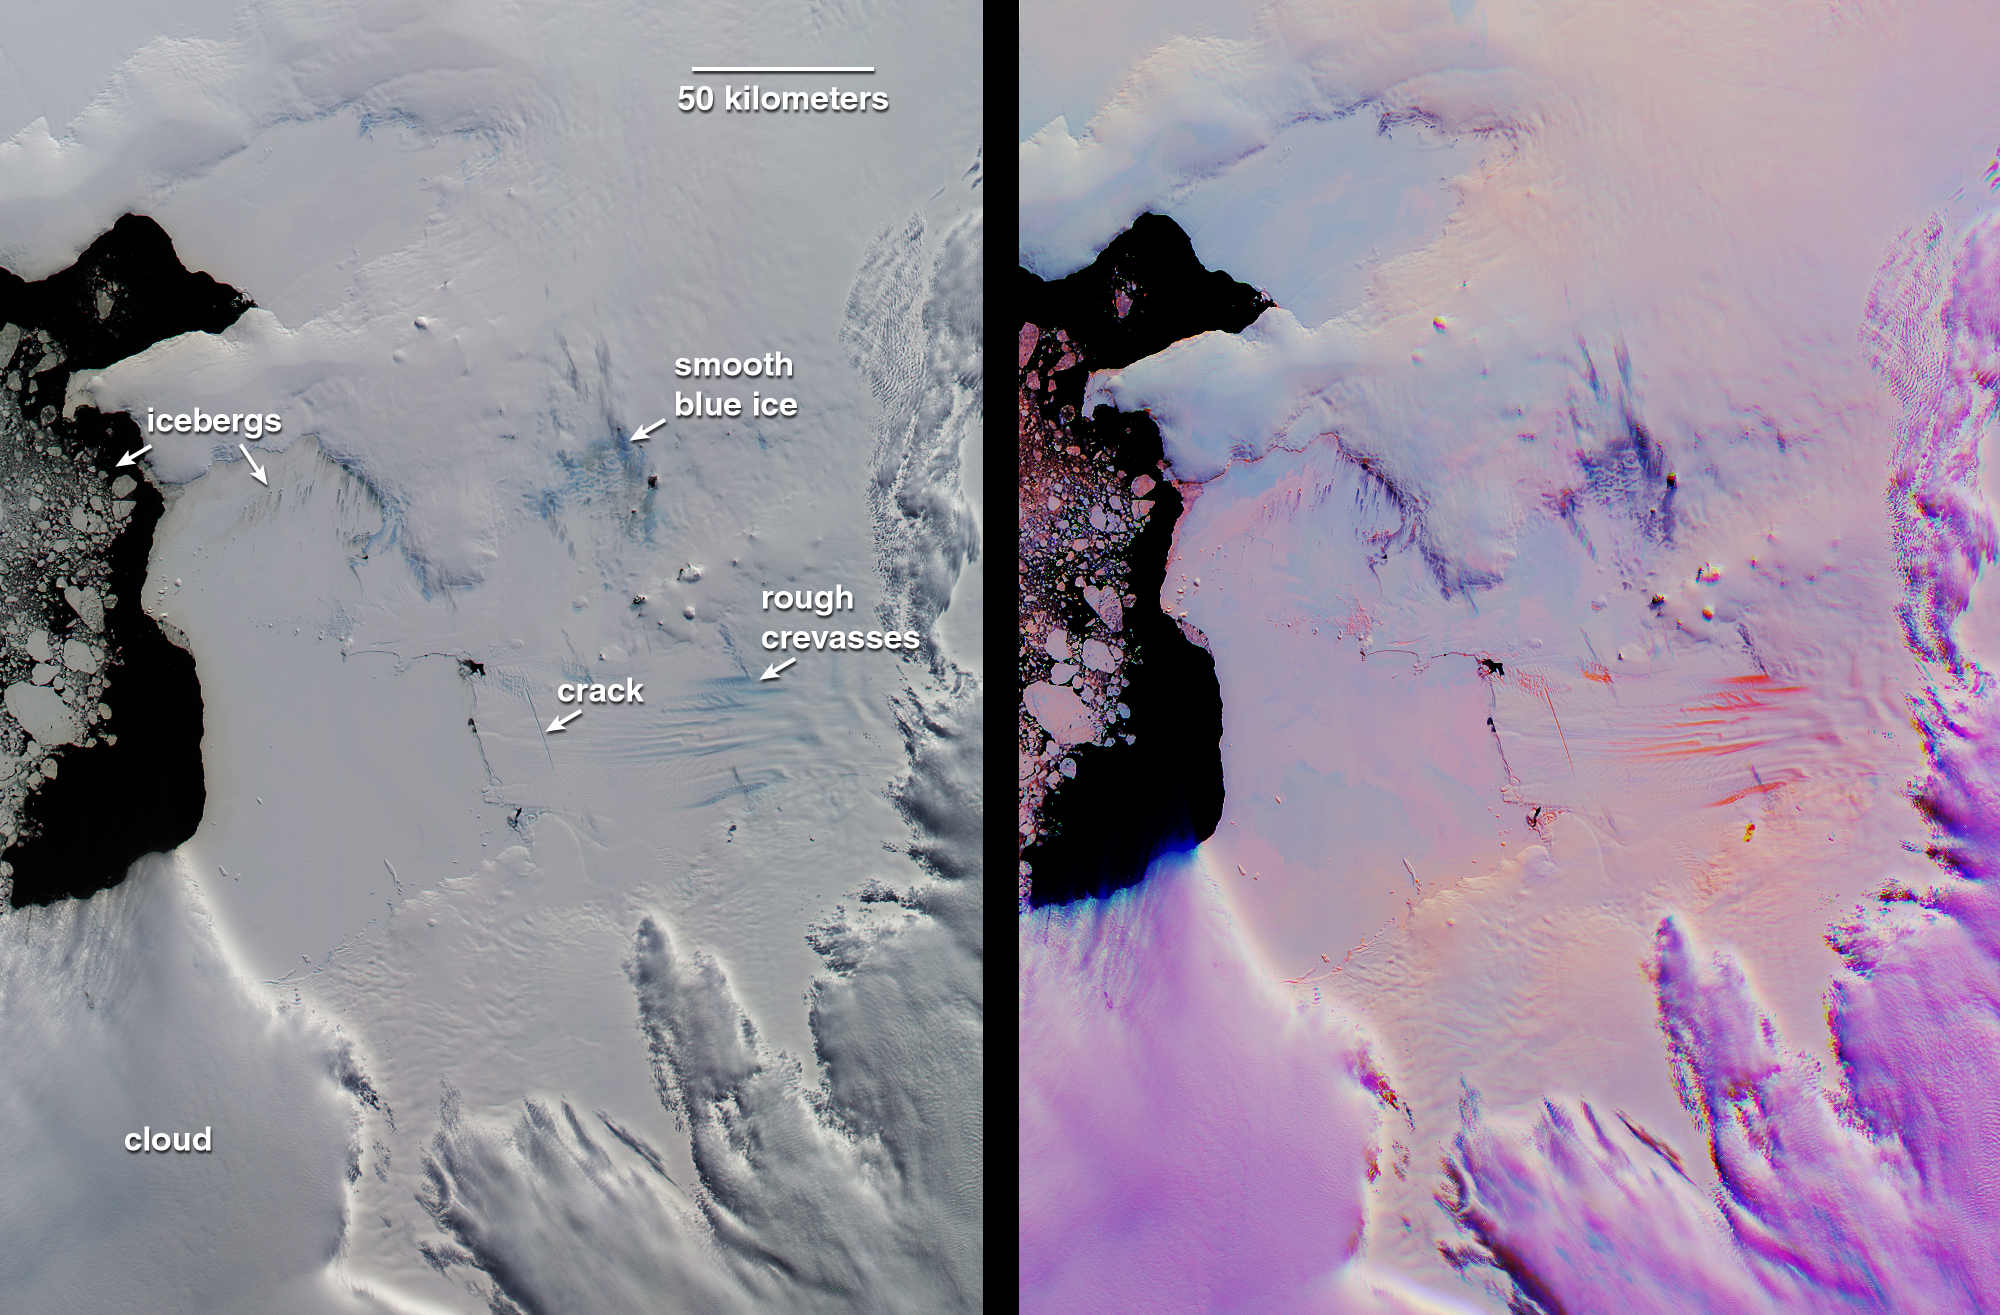

Pine Island Glacier, Antarctica

This pair of MISR images of the Pine Island Glacier in western Antarctica was acquired on December 12, 2000 during Terra orbit 5246. At left is a conventional, true-color image from the downward-looking (nadir) camera. The false-color image at right is a composite of red band data taken by the MISR forward 60-degree, nadir, and aftward 60-degree cameras, displayed in red, green, and blue colors, respectively. Color variations in the left (true-color) image highlight spectral differences. In the multi-angle composite, on the other hand, color variations act as a proxy for differences in the angular reflectance properties of the scene. In this representation, clouds show up as light purple. Blue to orange gradations on the surface indicate a transition in ice texture from smooth to rough. For example, the bright orange “carrot-like” features are rough crevasses on the glacier’s tongue. In the conventional nadir view, the blue ice labeled “rough crevasses” and “smooth blue ice” exhibit similar coloration, but the multi-angle composite reveals their different textures, with the smoother ice appearing dark purple instead of orange. This could be an indicator of different mechanisms by which this ice is exposed. The multi-angle view also reveals subtle roughness variations on the frozen sea ice between the glacier and the open water in Pine Island Bay.

To the left of the “icebergs” label are chunks of floating ice. Additionally, smaller icebergs embedded in the frozen sea ice are visible below and to the right of the label. These small icebergs are associated with dark streaks. Analysis of the illumination geometry suggests that these streaks are surface features, not shadows. Wind-driven motion and thinning of the sea ice in the vicinity of the icebergs is one possible explanation.

Recently, Robert Bindschadler, a glaciologist at the NASA Goddard Space Flight Center discovered in Landsat 7 imagery a newly-formed crack traversing the Pine Island Glacier. This crack is visible as an off-vertical dark line in the MISR nadir view. In the multi-angle composite, the crack and other stress fractures show up very clearly in bright orange. Radar observations of Pine Island Glacier in the 1990’s showed the glacier to be shrinking, and the newly discovered crack is expected to eventually lead to the calving of a major iceberg.

MISR was built and is managed by NASA’s Jet Propulsion Laboratory, Pasadena, CA, for NASA’s Office of Earth Science, Washington, DC. The Terra satellite is managed by NASA’s Goddard Space Flight Center, Greenbelt, MD. JPL is a division of the California Institute of Technology.

Credit: NASA/GSFC/LaRC/JPL, MISR Team